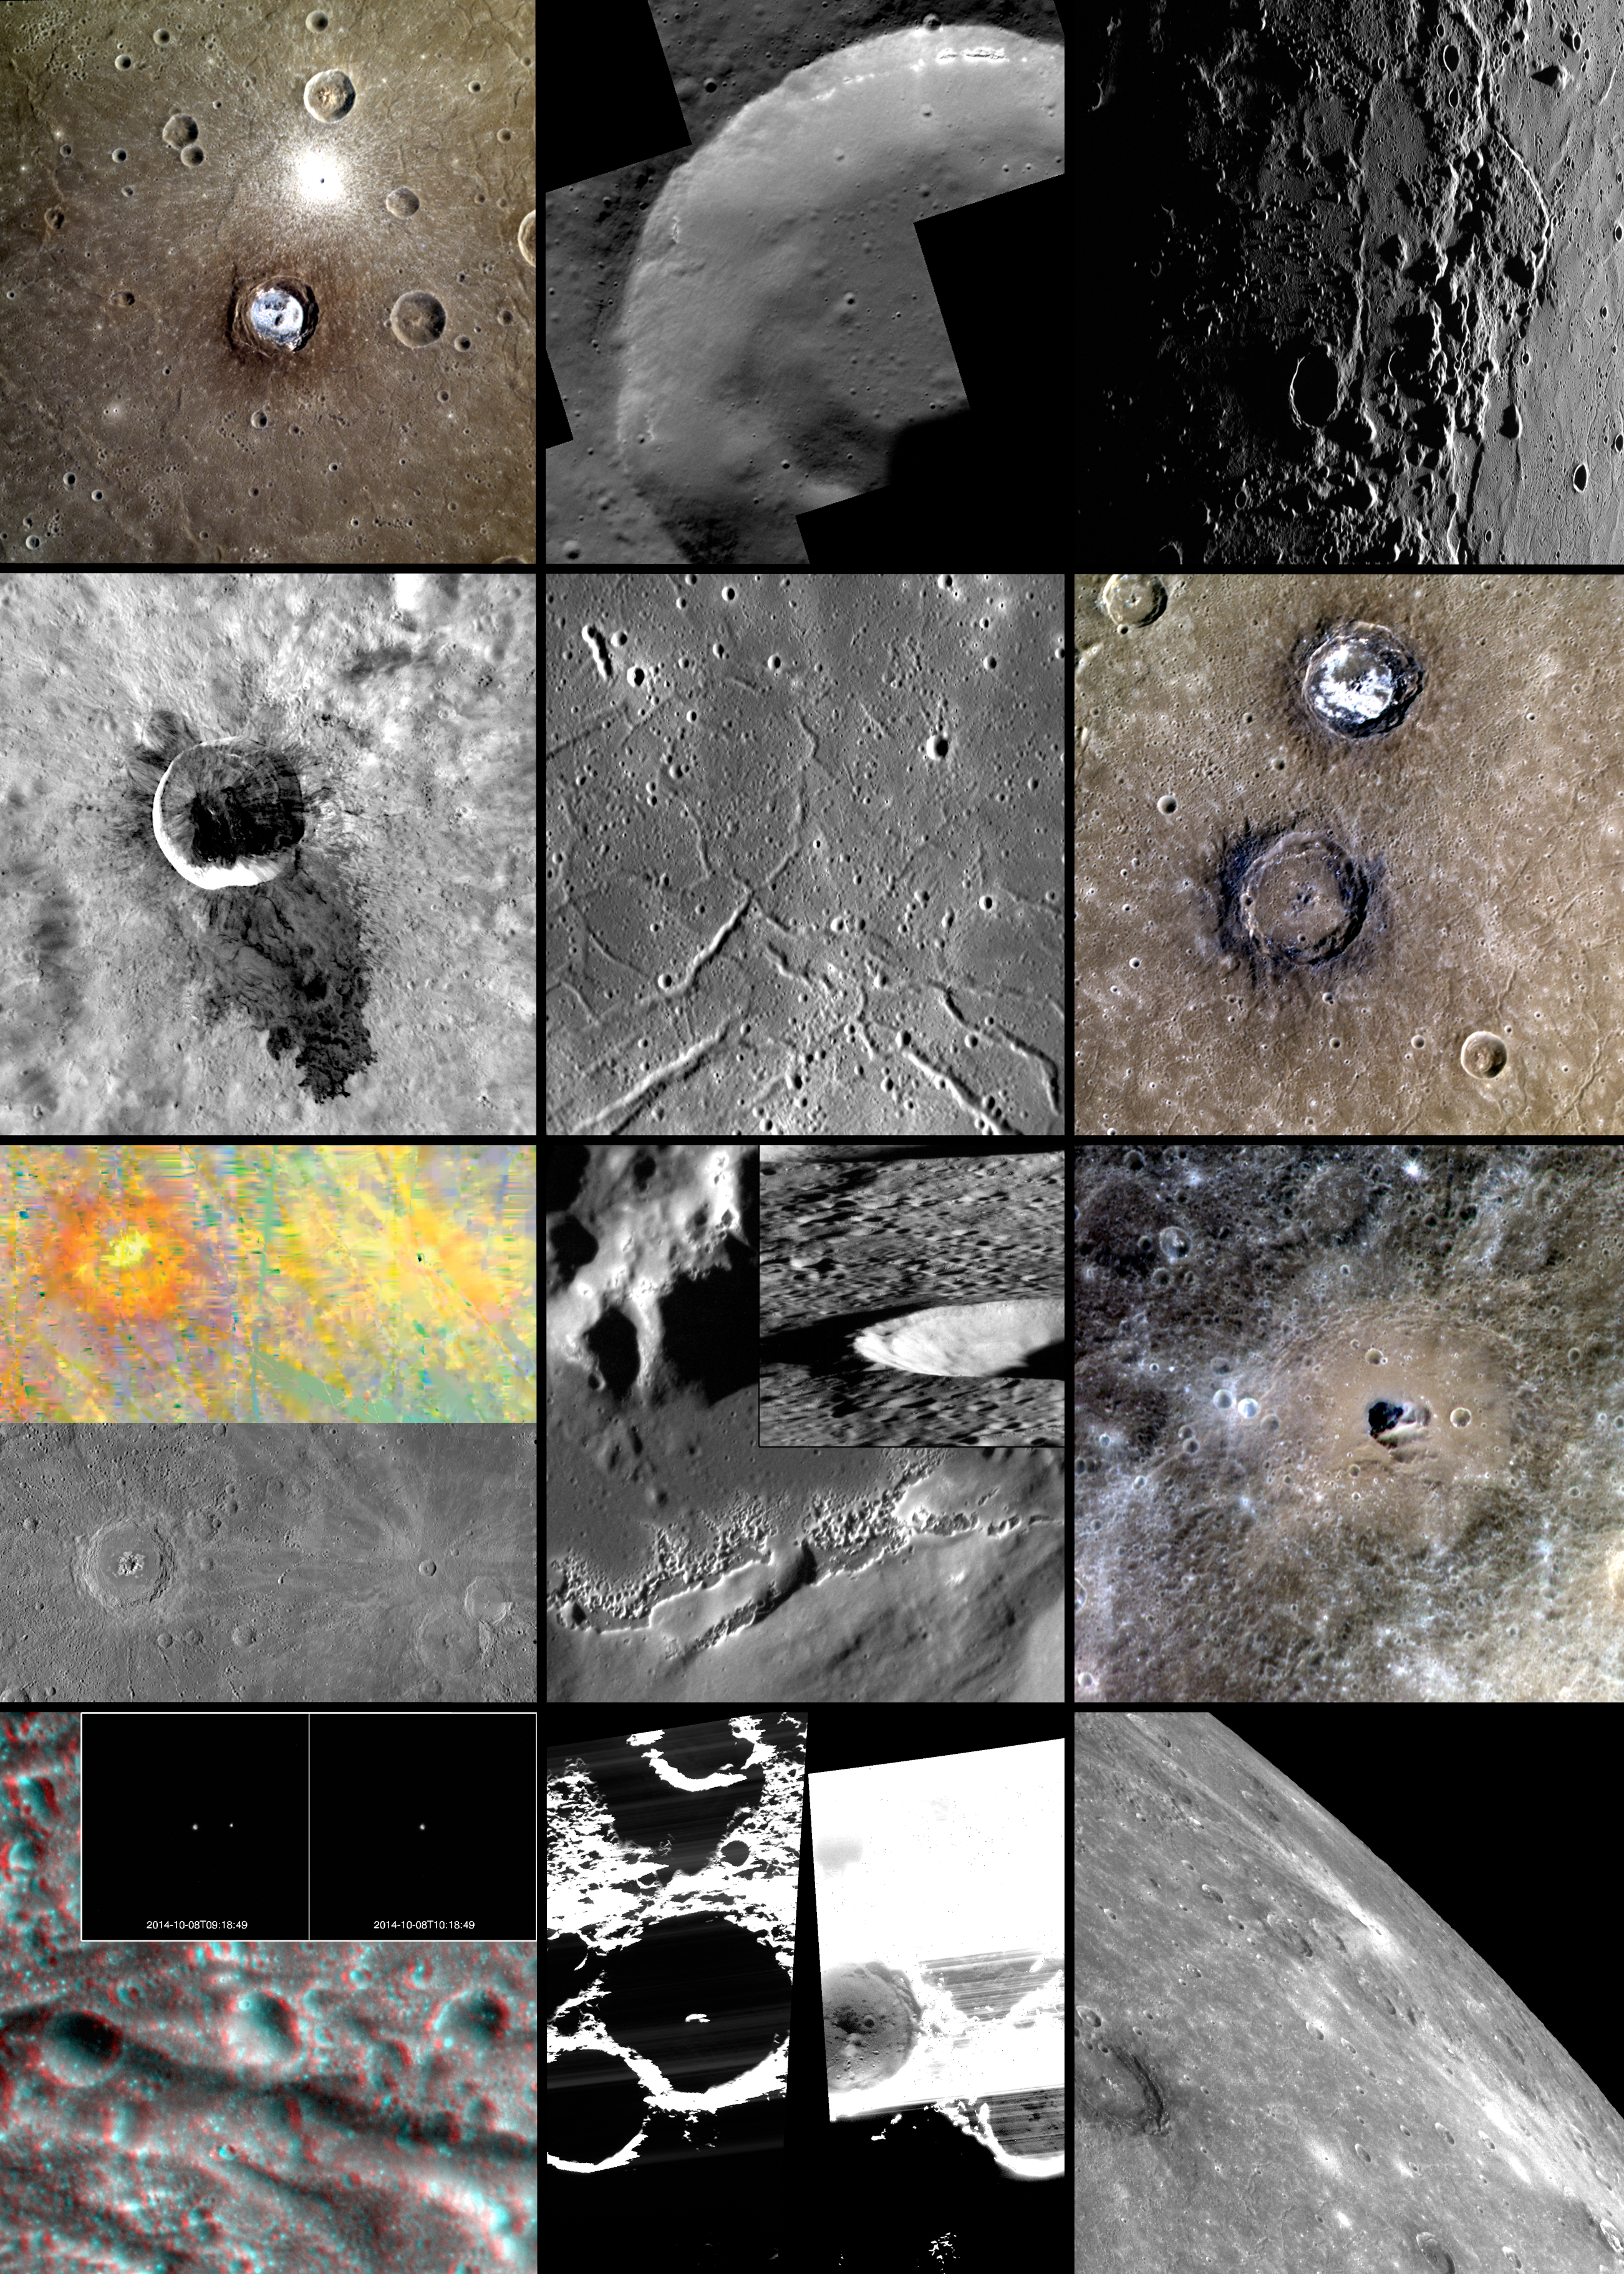

2014 in MESSENGER Images

At the end of each year, it has become a MESSENGER tradition to compile some of the featured images, as a way to celebrate the mission’s accomplishments. Revisit the previous compilations from 2008, 2009, 2010, 2011, 2012, and 2013, highlighting the many views of Mercury that the mission has provided over its years of operations.

While we celebrate another successful year for MESSENGER, this posting is also bittersweet. This 2014 image compilation will be the final in the tradition. In April 2015, MESSENGER’s operational mission will come to an end, as the spacecraft depletes its fuel and impacts Mercury’s surface. However, the last few months of MESSENGER operations hold exciting opportunities, including science data obtained closer to the planet’s surface than ever previously accomplished. And most importantly, though MESSENGER’s operations will end in 2015, the extensive datasets the mission has acquired will continue to be studied for many years to come!

January: Coloful Kertesz in Caloris
February: 200,000!
March: In and Out of Caloris
April: Wonder at Waters
May: Raditladi’s Troughs
June: The Contrasting Colors of Sander and Munch
July: Peak-a-boo Eminescu
August: Watch Out! The Floor’s Hollow & MESSENGER Flyover Movie
September: Hemingway’s Color
October: The Pantheon in 3D! & Lunar Eclipse, as Viewed by MESSENGER!
November: On the Cutting Edge
December: Off the Edge

The MESSENGER spacecraft is the first ever to orbit the planet Mercury, and the spacecraft’s seven scientific instruments and radio science investigation are unraveling the history and evolution of the Solar System’s innermost planet. During the first two years of orbital operations, MESSENGER acquired over 150,000 images and extensive other data sets. MESSENGER is capable of continuing orbital operations until early 2015.

For information regarding the use of images, see the MESSENGER image use policy.

Credit: NASA/Johns Hopkins University Applied Physics Laboratory/Carnegie Institution of Washington